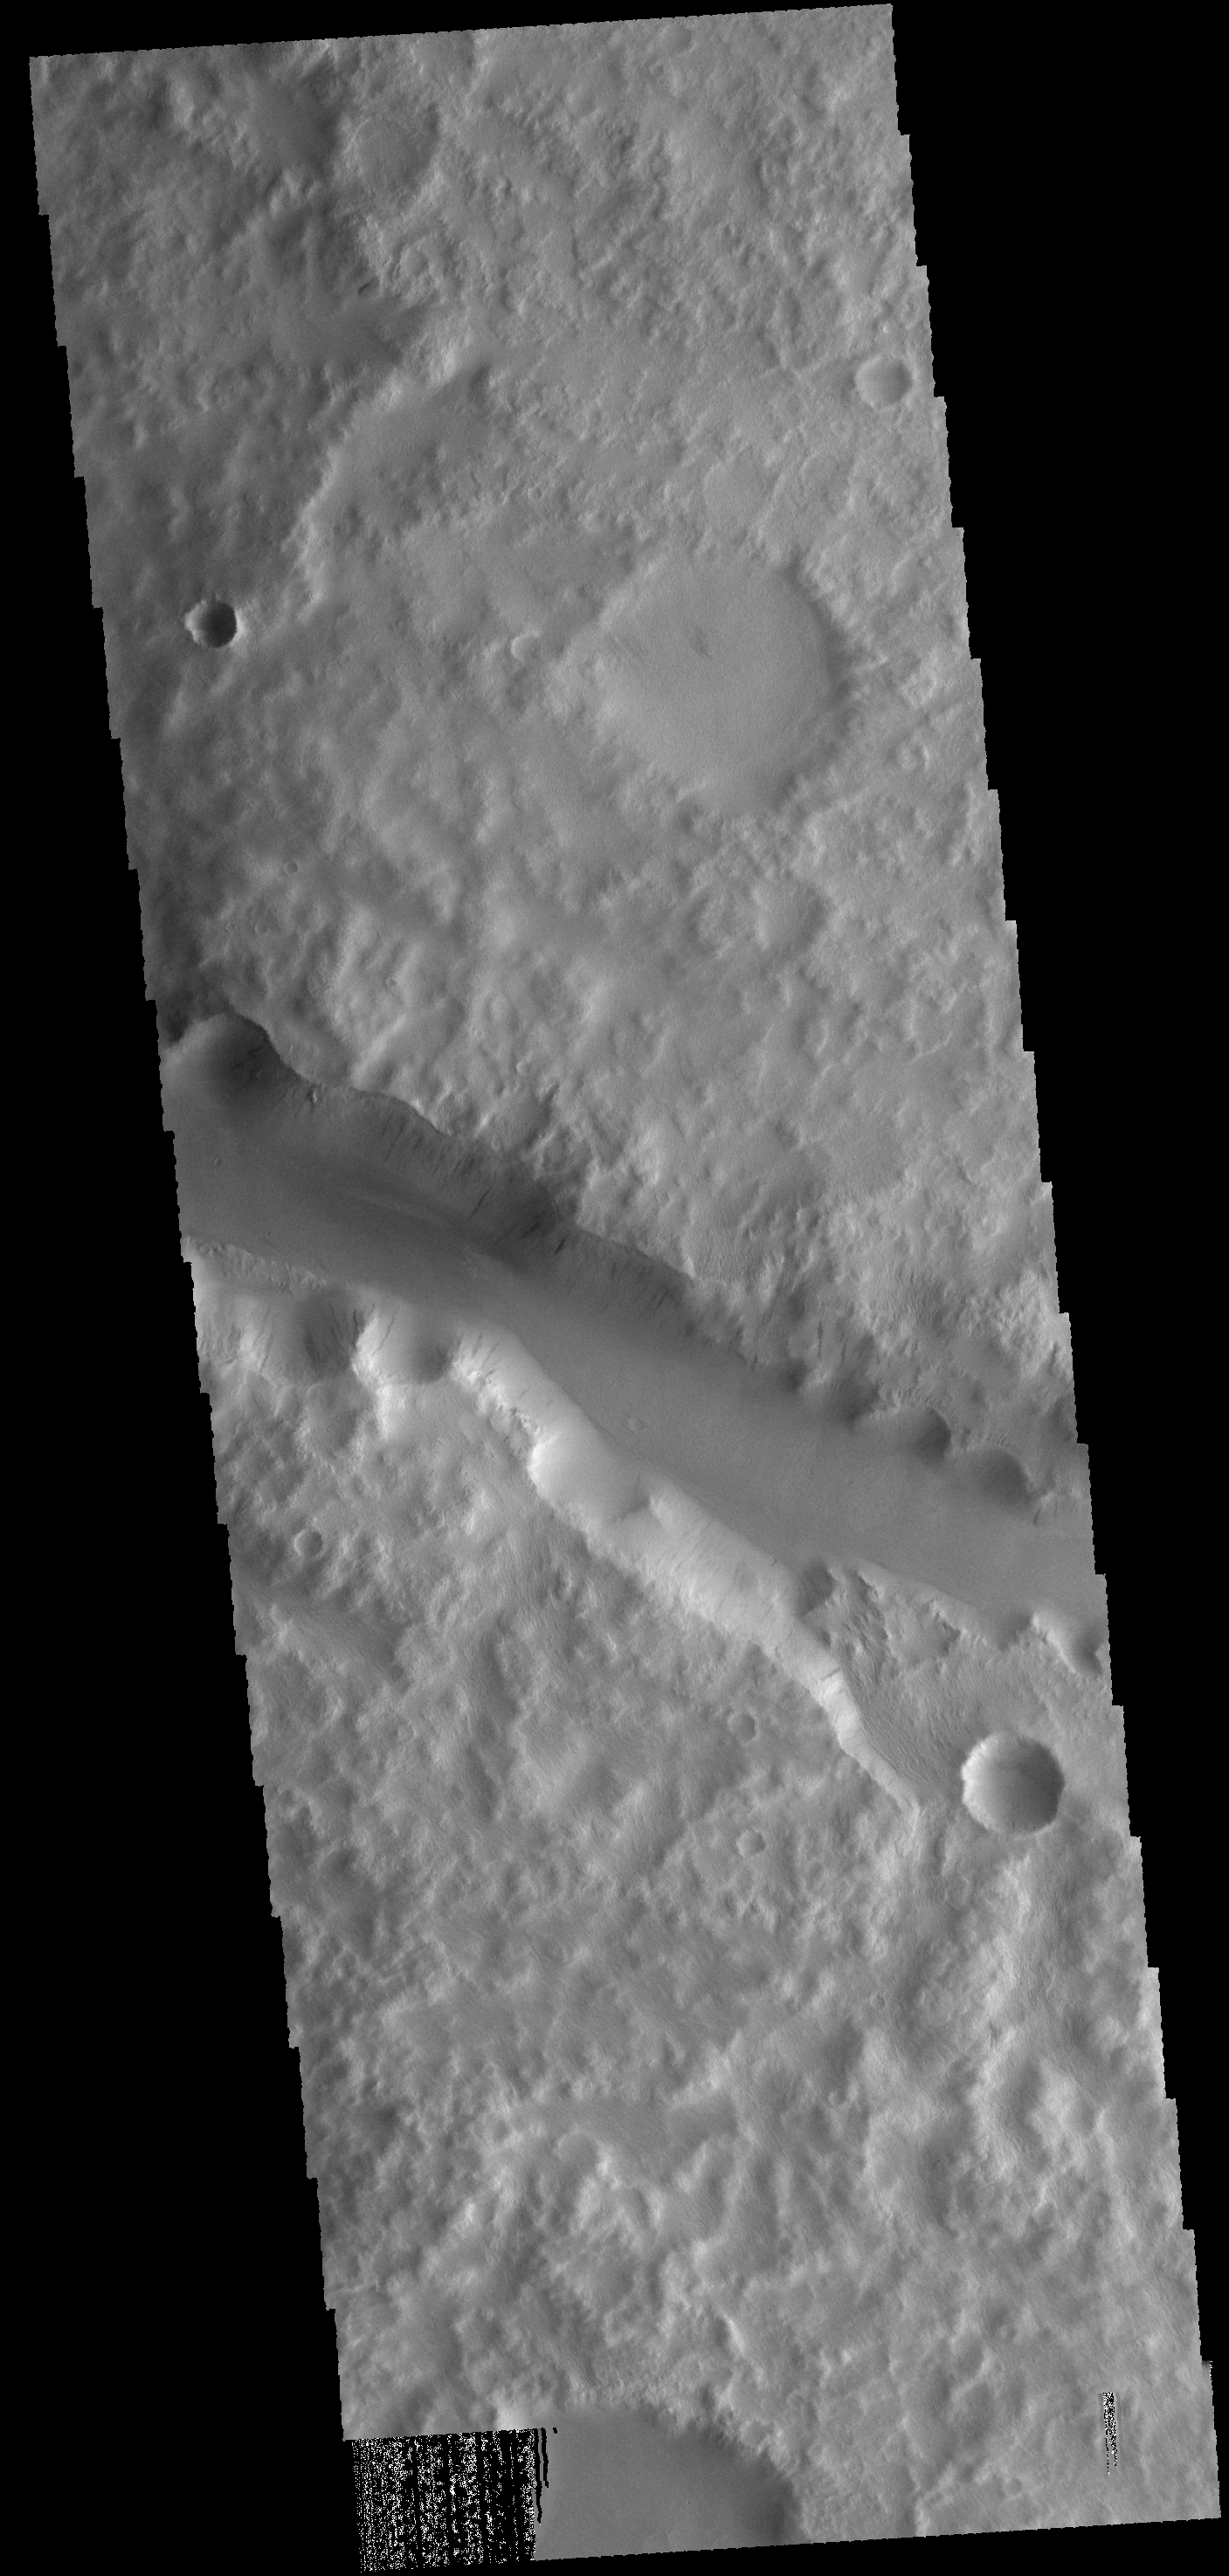

Labou Vallis

Today’s VIS image shows a portion of Labou Vallis.

Credit: NASA/JPL-Caltech/ASU